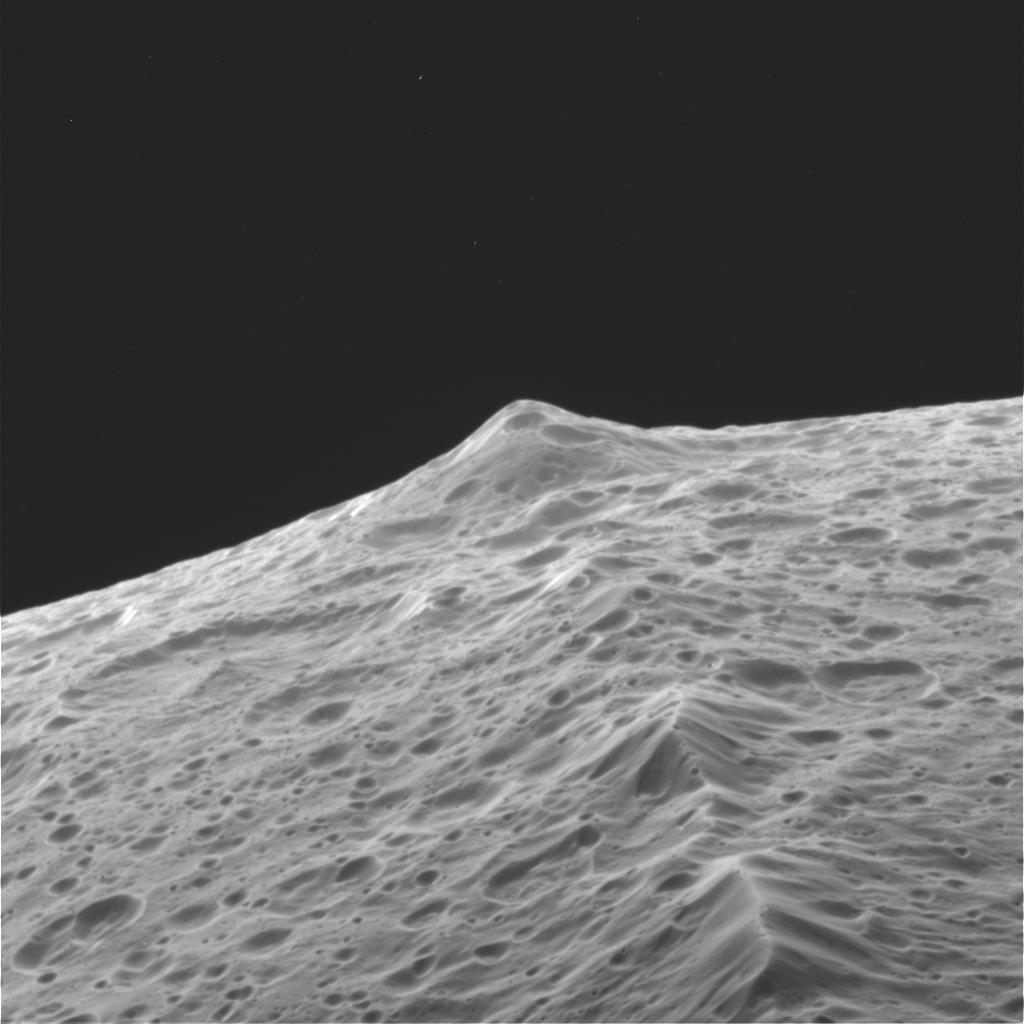

Flight over Iapetus

Flight over IapetusCassini sails low over the surface of Iapetus on approach to its close encounter with the enigmatic moon on Sept. 10, 2007.

Its flight takes it over the rugged, mountainous ridge along the moon’s equator, where ancient, impact battered peaks — some topping 10 kilometers (6 miles) in height — are seen rising over the horizon and slipping beneath the spacecraft as it flies.

Frames used in this movie were acquired with the Cassini wide-angle camera on Sept. 10, 2007, as the intrepid robot soared past Iapetus (1,468 kilometers, or 912 miles across), within a few thousand kilometers of the surface. Additional simulated images were inserted between the Cassini images in this movie in order to smooth the appearance of the movement, a scheme called interpolation.

Credit: NASA/JPL/Space Science Institute